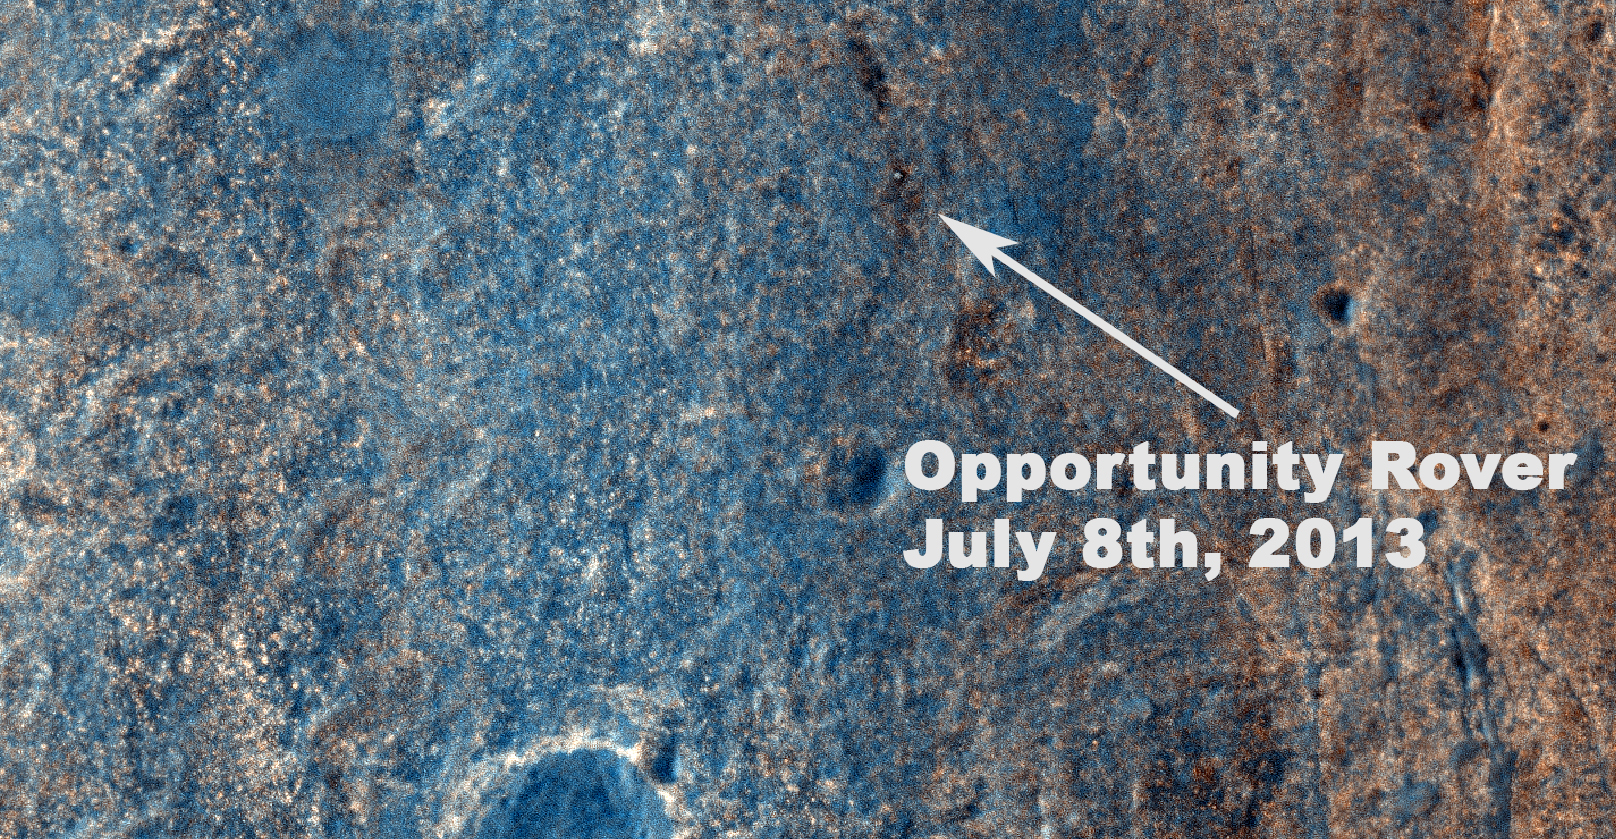

Color View From Orbit Showing Opportunity in ‘Botany Bay’

NASA’s Mars Exploration Rover Opportunity has been on the western rim of Endeavour Crater in Meridiani Planum for about two years. Until May 2013, it was investigating sedimentary layers that are three to four billion years old on a portion of the rim called “Cape York.” This image taken by the High Resolution Imaging Science Experiment (HiRISE) camera on NASA’s Mars Reconnaissance Orbiter on July 8, 2013, captures Opportunity traversing south (at the end of the white arrow) to new science targets and a winter haven at “Solander Point,” another portion of the Endeavour rim. The relatively level ground between Cape York and Solander Point is called “Botany Bay.” The image was taken 10 years after Opportunity was launched from Florida on July 7, 2013, EDT and PDT (July 8, Universal Time).

Opportunity’s destination at Solander Point is thought to have clay-bearing rocks (as detected from orbit) as part of well-exposed geological layers that could provide clues to Mars’ watery past. In addition, north-facing slopes on Solander Point will increase the amount of solar energy the rover can collect during the upcoming Mars southern-hemisphere winter, allowing an active winter science campaign.

Opportunity investigated younger sedimentary units exposed in the smaller craters of Eagle, Endurance, and Victoria from early 2004 to mid-2009. By driving across Meridiani from Victoria to Endeavour Crater, and now from point-to-point on Endeavour’s rim, Opportunity has set a new U.S. space program record for distance traversed on another planetary body, at greater than 22 miles or 36 kilometers.

Figure 1, an oblique, northward-looking view based on stereo orbital imaging, shows the location of Opportunity on its journey from Cape York to Solander Point when HiRISE took the new color image. Endeavour Crater is about 14 miles (22 kilometers) in diameter. The distance from Cape York to Solander Point is about 1.2 miles (2 kilometers). The red line indicates the path the rover has driven.

Figure 2 shows the location of the rover-containing section of new color image in relation to Solander Point. North is up. The scale bar is 250 meters (820 feet).

Figure 3 is an unannotated version of a section of the new color image including the rover.

This new image, HiRISE digital terrain modeling and cameras on Opportunity aid rover drivers in identifying safe routes. Additionally, they assist NASA geologists in finding attractive science targets for future investigation. The new image is one product from HiRISE observation ESP_032573_1775. Other products from the observation are at http://uahirise.org/ESP_032573_1775.

HiRISE is one of six instruments on NASA’s Mars Reconnaissance Orbiter. The University of Arizona, Tucson, operates HiRISE, which was built by Ball Aerospace & Technologies Corp., Boulder, Colo. NASA’s Jet Propulsion Laboratory, a division of the California Institute of Technology in Pasadena, manages the Mars Reconnaissance Orbiter and Mars Exploration Rover projects for NASA’s Science Mission Directorate, Washington.

Credit: NASA/JPL-Caltech/Univ. of Arizona